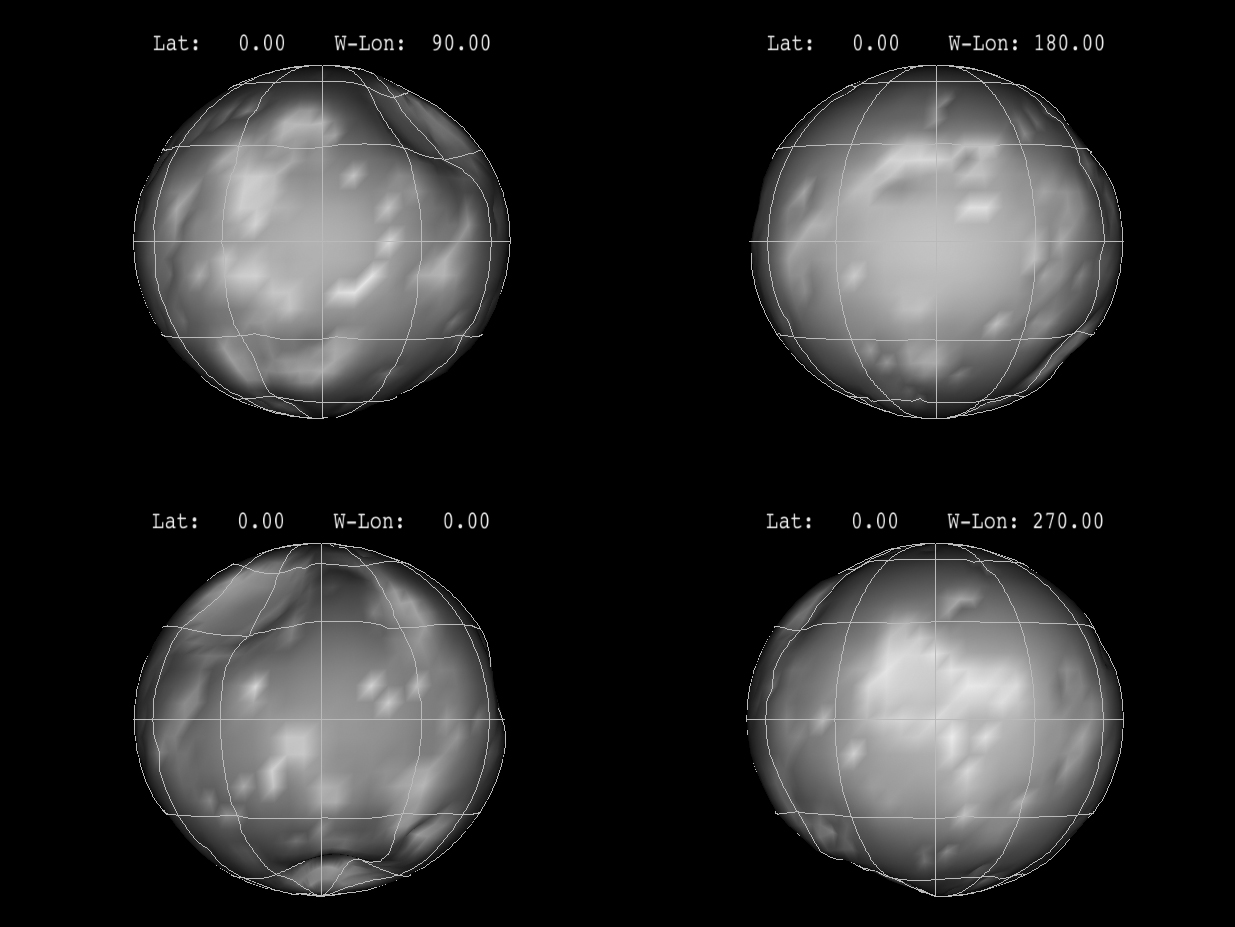

Phoebe in the Round

This panel of images shows the nearly spherical shape of Saturn’s moon Phoebe, as derived from imaging obtained from NASA’s Cassini spacecraft. Each image represents a 90-degree turn.

The Cassini-Huygens mission is a cooperative project of NASA, the European Space Agency and the Italian Space Agency. NASA’s Jet Propulsion Laboratory, a division of the California Institute of Technology in Pasadena, manages the mission for NASA’s Science Mission Directorate, Washington, D.C. The Cassini orbiter was designed, developed and assembled at JPL. The imaging operations center is based at the Space Science Institute in Boulder, Colo.

Credit: NASA/JPL-Caltech/SSI/Cornell